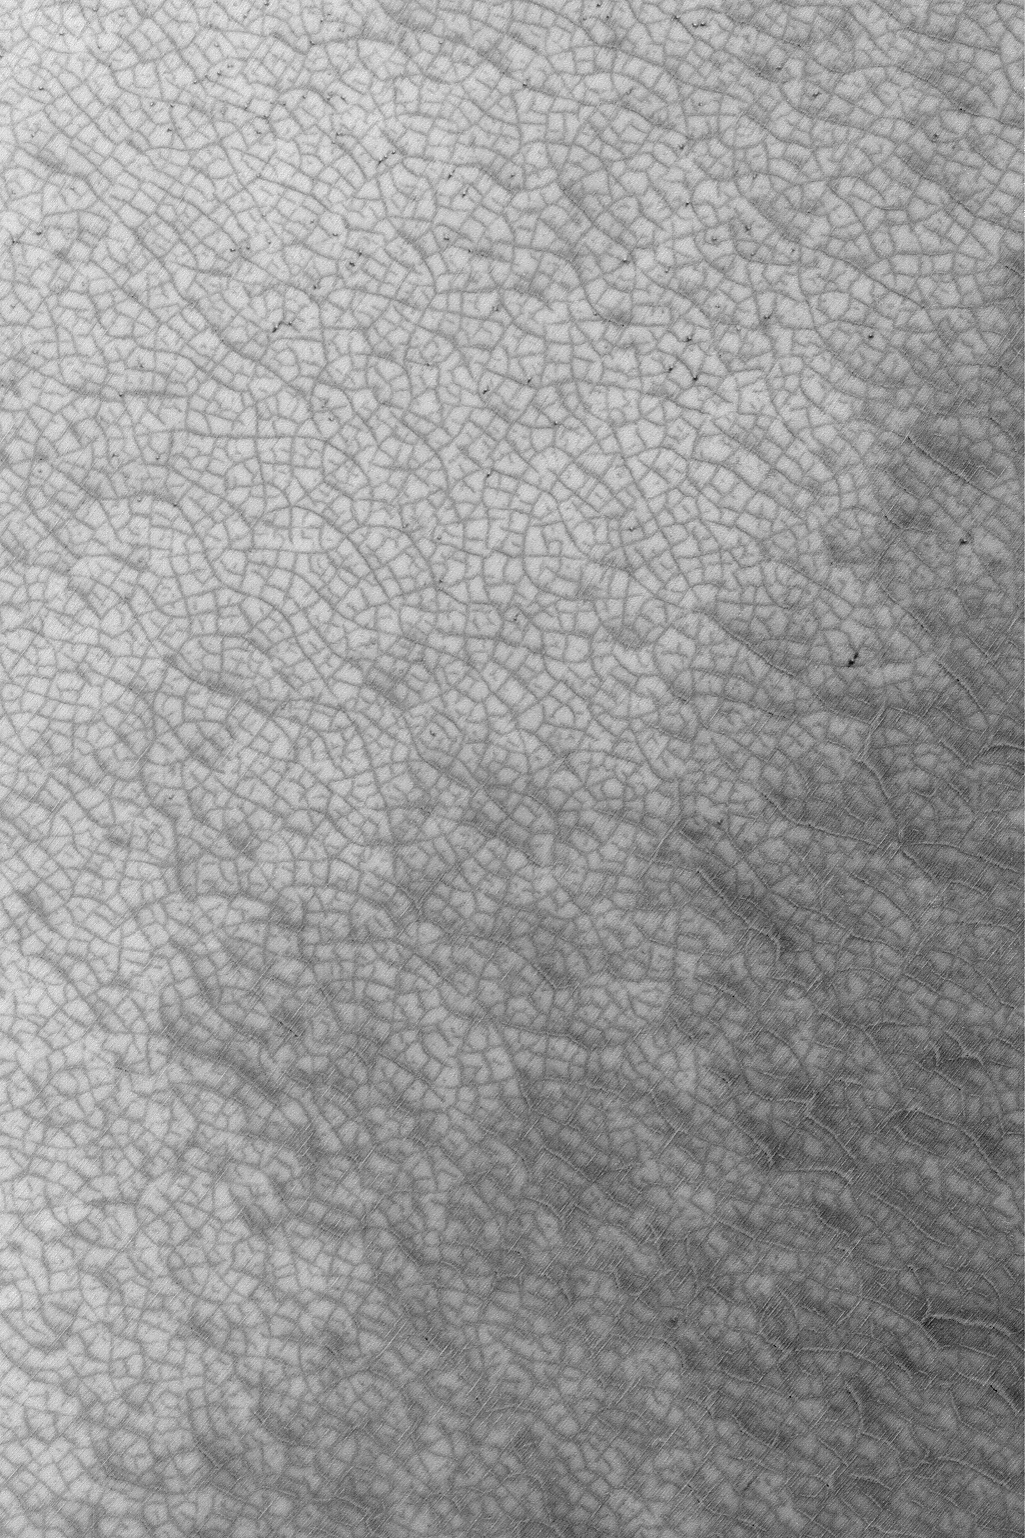

South Polar Polygons

MGS MOC Release No. MOC2-473, 4 September 2003

Looking somewhat like the roadmap of a city on Earth, this August 2003 Mars Global Surveyor (MGS) Mars Orbiter Camera (MOC) image shows patterned ground–a mosaic of polygonal forms–highlighted by seasonal frost in the south polar region near 86.3°S, 310.2°W. Dark surfaces in this springtime view are areas from which cold, carbon dioxide frost has been subliming away. The picture covers an area 3 km (1.9 mi) across and is illuminated by sunlight from the upper left.

Credit: NASA/JPL/Malin Space Science Systems